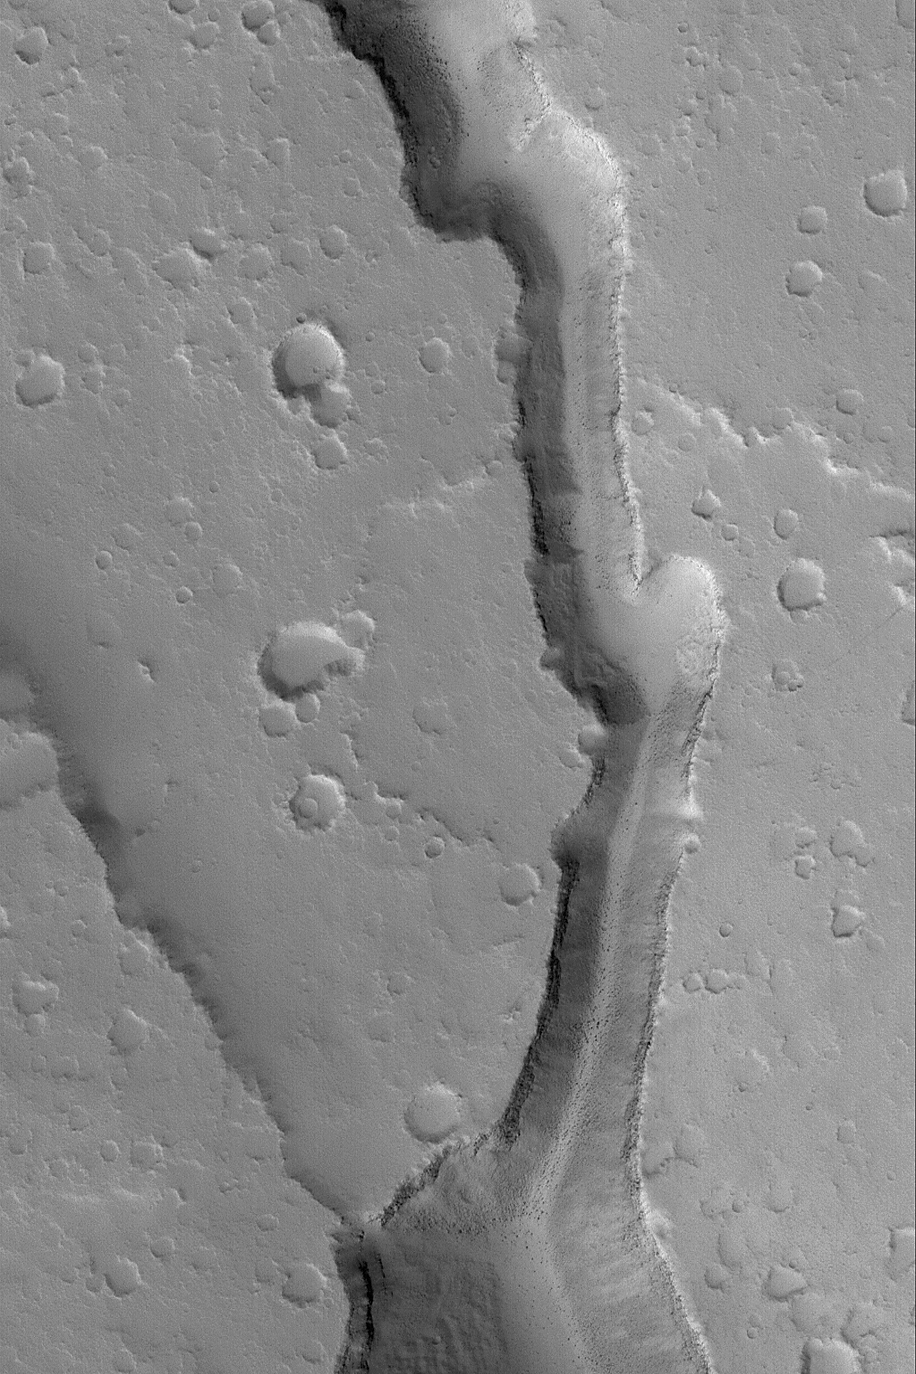

Trough Near Stygis Catena

18 December 2004
This Mars Global Surveyor (MGS) Mars Orbiter Camera (MOC) image shows a trough in the Stygis Catena region east of the martian volcano, Elysium Mons. The trough probably formed by collapse. Large, dark boulders can be seen on the trough floor in this volcanic region. The image is located near 24.4°N, 210.4°W. The image covers an area about 3 km (1.9 mi) wide and sunlight illuminates the scene from the lower left.

Credit: NASA/JPL/Malin Space Science Systems